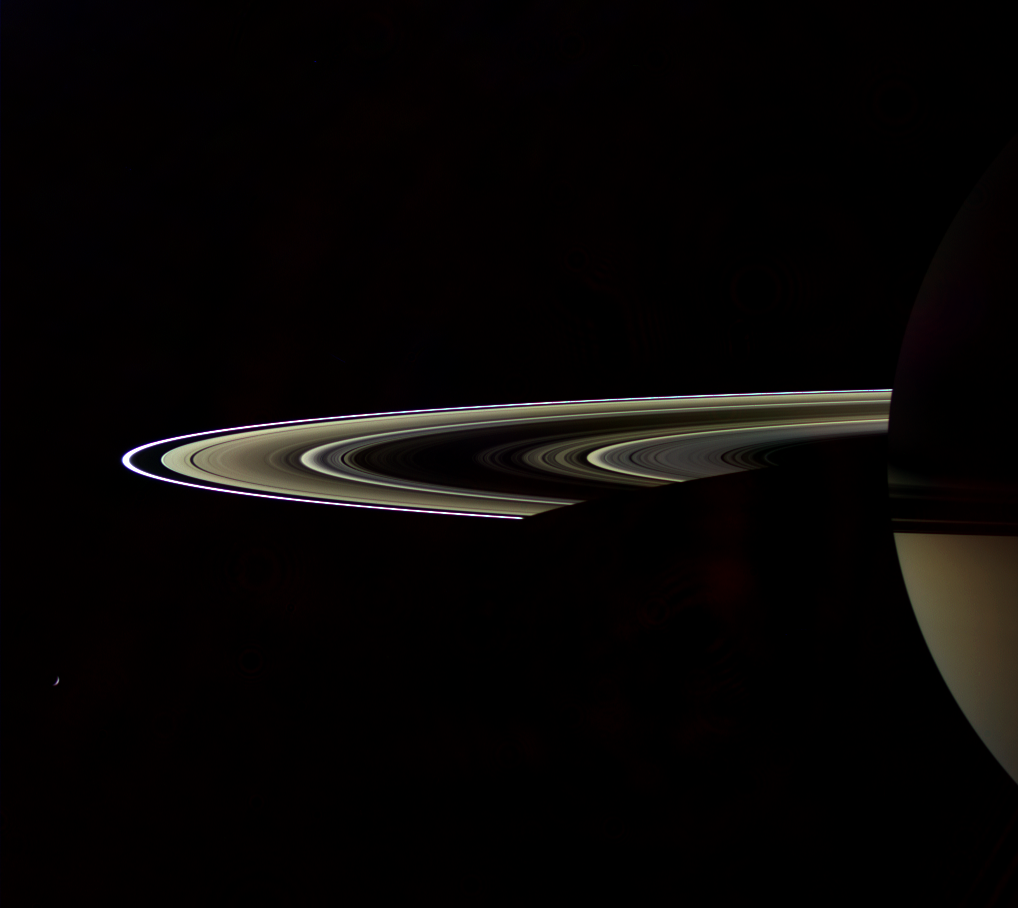

The Color of Darkness

Sunlight filters through Saturn’s rings in sepia tones in this artful view from the Cassini spacecraft of the dark side of the rings. Those rays from the sun directly reflected from the lit side of the rings onto the planet strike and illuminate the night-side southern hemisphere.

The densely populated B ring blocks much of the Sun’s light and thus looks quite dark.

Tethys (1,071 kilometers, or 665 miles across) is a mere sliver below left.

Unprocessed wide-angle camera images taken in a high-phase viewing geometry generally contain stray light artifacts. These have largely been removed from this image by computer image processing.

Cassini was about 3 degrees above the ringplane when this image was obtained on Sept. 6, 2006. Images taken using red, green and blue spectral filters were combined to create this natural color view. The images were taken using the Cassini spacecraft wide-angle camera at a distance of approximately 1.8 million kilometers (1.1 million miles) from Saturn and at a Sun-Saturn-spacecraft, or phase, angle of 154 degrees. Image scale is 106 kilometers (66 miles) per pixel.

The Cassini-Huygens mission is a cooperative project of NASA, the European Space Agency and the Italian Space Agency. The Jet Propulsion Laboratory, a division of the California Institute of Technology in Pasadena, manages the mission for NASA’s Science Mission Directorate, Washington, D.C. The Cassini orbiter and its two onboard cameras were designed, developed and assembled at JPL. The imaging operations center is based at the Space Science Institute in Boulder, Colo.

Credit: NASA/JPL/Space Science Institute